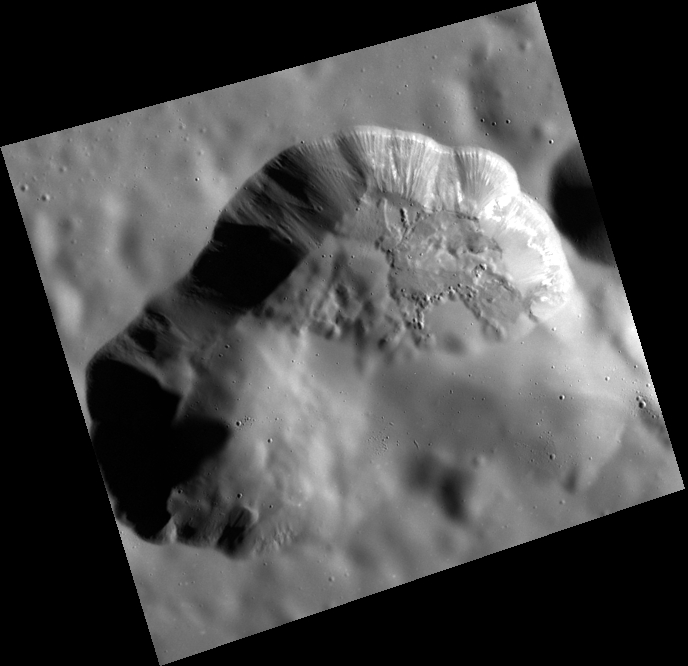

This Space for Vent

The volcanic vent northeast of Rachmaninoff basin is framed perfectly in this image. The surface in some regions appears smooth, having been blanketed by very fine particles ejected explosively from the vent. Other regions, like those in the right hand side of the depression, exhibit more texture indicating a younger age. The textured walls indicate downslope movement of material, and a bright horizontal layer just beneath the surface can be traced along much of the northeastern wall.

This image was acquired as a high-resolution targeted color observation. Targeted color observations are images of a small area on Mercury’s surface at resolutions higher than the 1-kilometer/pixel 8-color base map. During MESSENGER’s one-year primary mission, hundreds of targeted color observations were obtained. During MESSENGER’s extended mission, high-resolution targeted color observations are more rare, as the 3-color base map covered Mercury’s northern hemisphere with the highest-resolution color images that are possible.

Date acquired: January 26, 2015
Image Mission Elapsed Time (MET): 64590895
Image ID: 7866002
Instrument: Wide Angle Camera (WAC) of the Mercury Dual Imaging System (MDIS)
WAC filter: 9 (996 nanometers)
Center Latitude: 35.84°
Center Longitude: 64.00° E
Resolution: 73 meters/pixel
Scale: The image is approximately 55 km (34 mi.) across the diagonal.
Incidence Angle: 68.5°
Emission Angle: 19.1°
Phase Angle: 87.7°

The MESSENGER spacecraft is the first ever to orbit the planet Mercury, and the spacecraft’s seven scientific instruments and radio science investigation are unraveling the history and evolution of the Solar System’s innermost planet. During the first two years of orbital operations, MESSENGER acquired over 150,000 images and extensive other data sets. MESSENGER is capable of continuing orbital operations until early 2015.

For information regarding the use of images, see the MESSENGER image use policy.

Credit: NASA/Johns Hopkins University Applied Physics Laboratory/Carnegie Institution of Washington